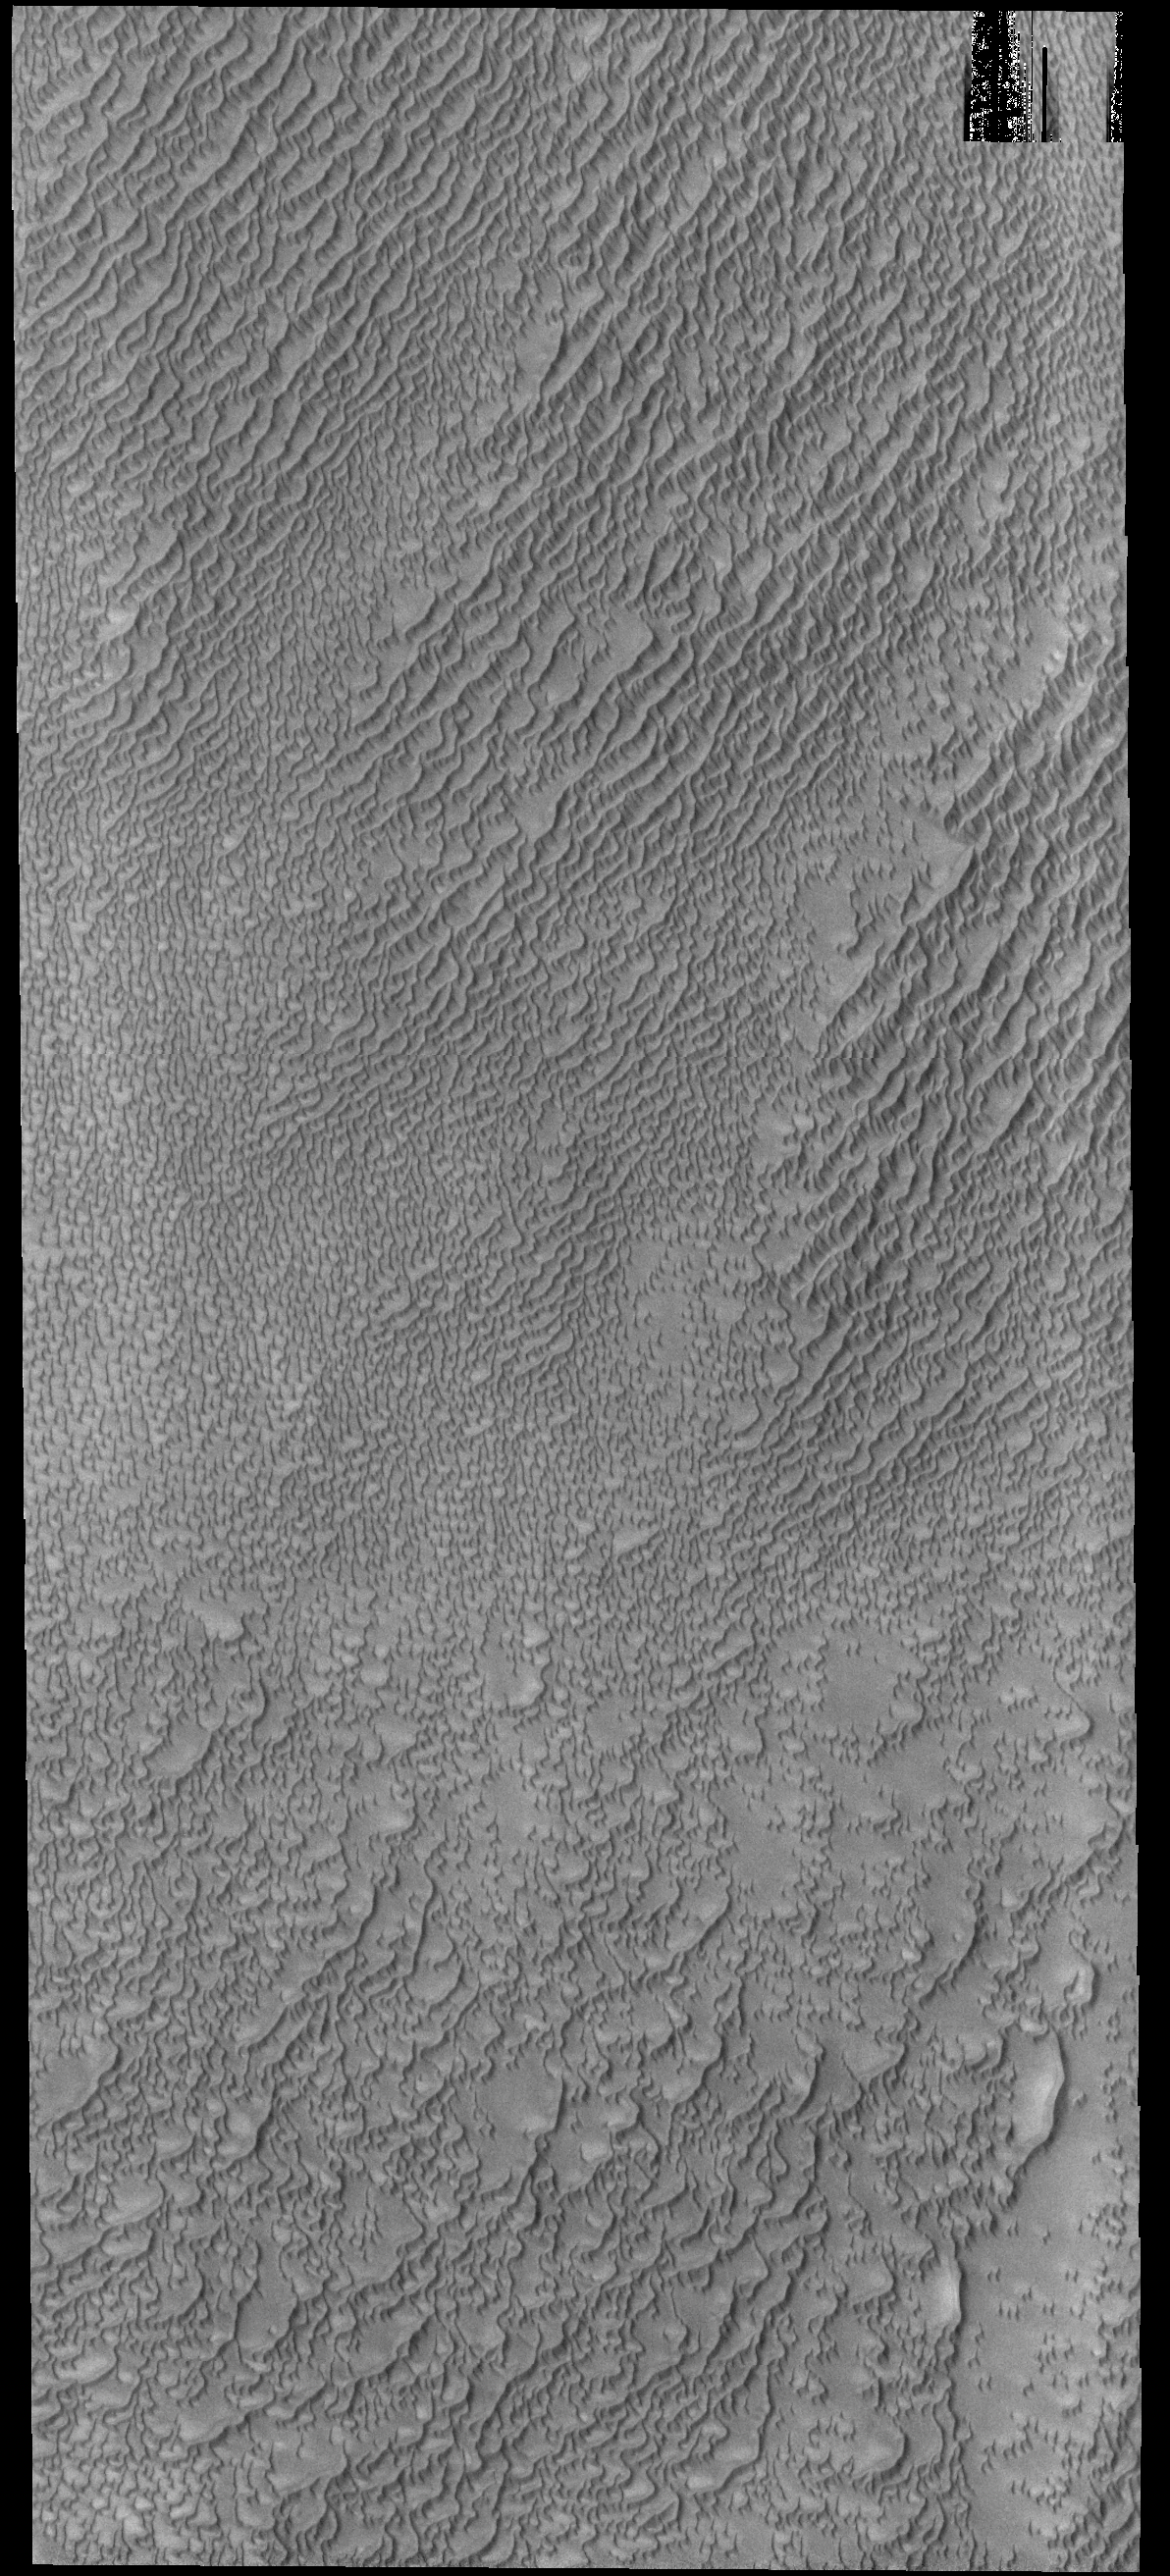

Siton Undae

Today’s VIS image shows part of Siton Undae, a dune field located near Escorial Crater and the north polar cap.

Credit: NASA/JPL-Caltech/ASU